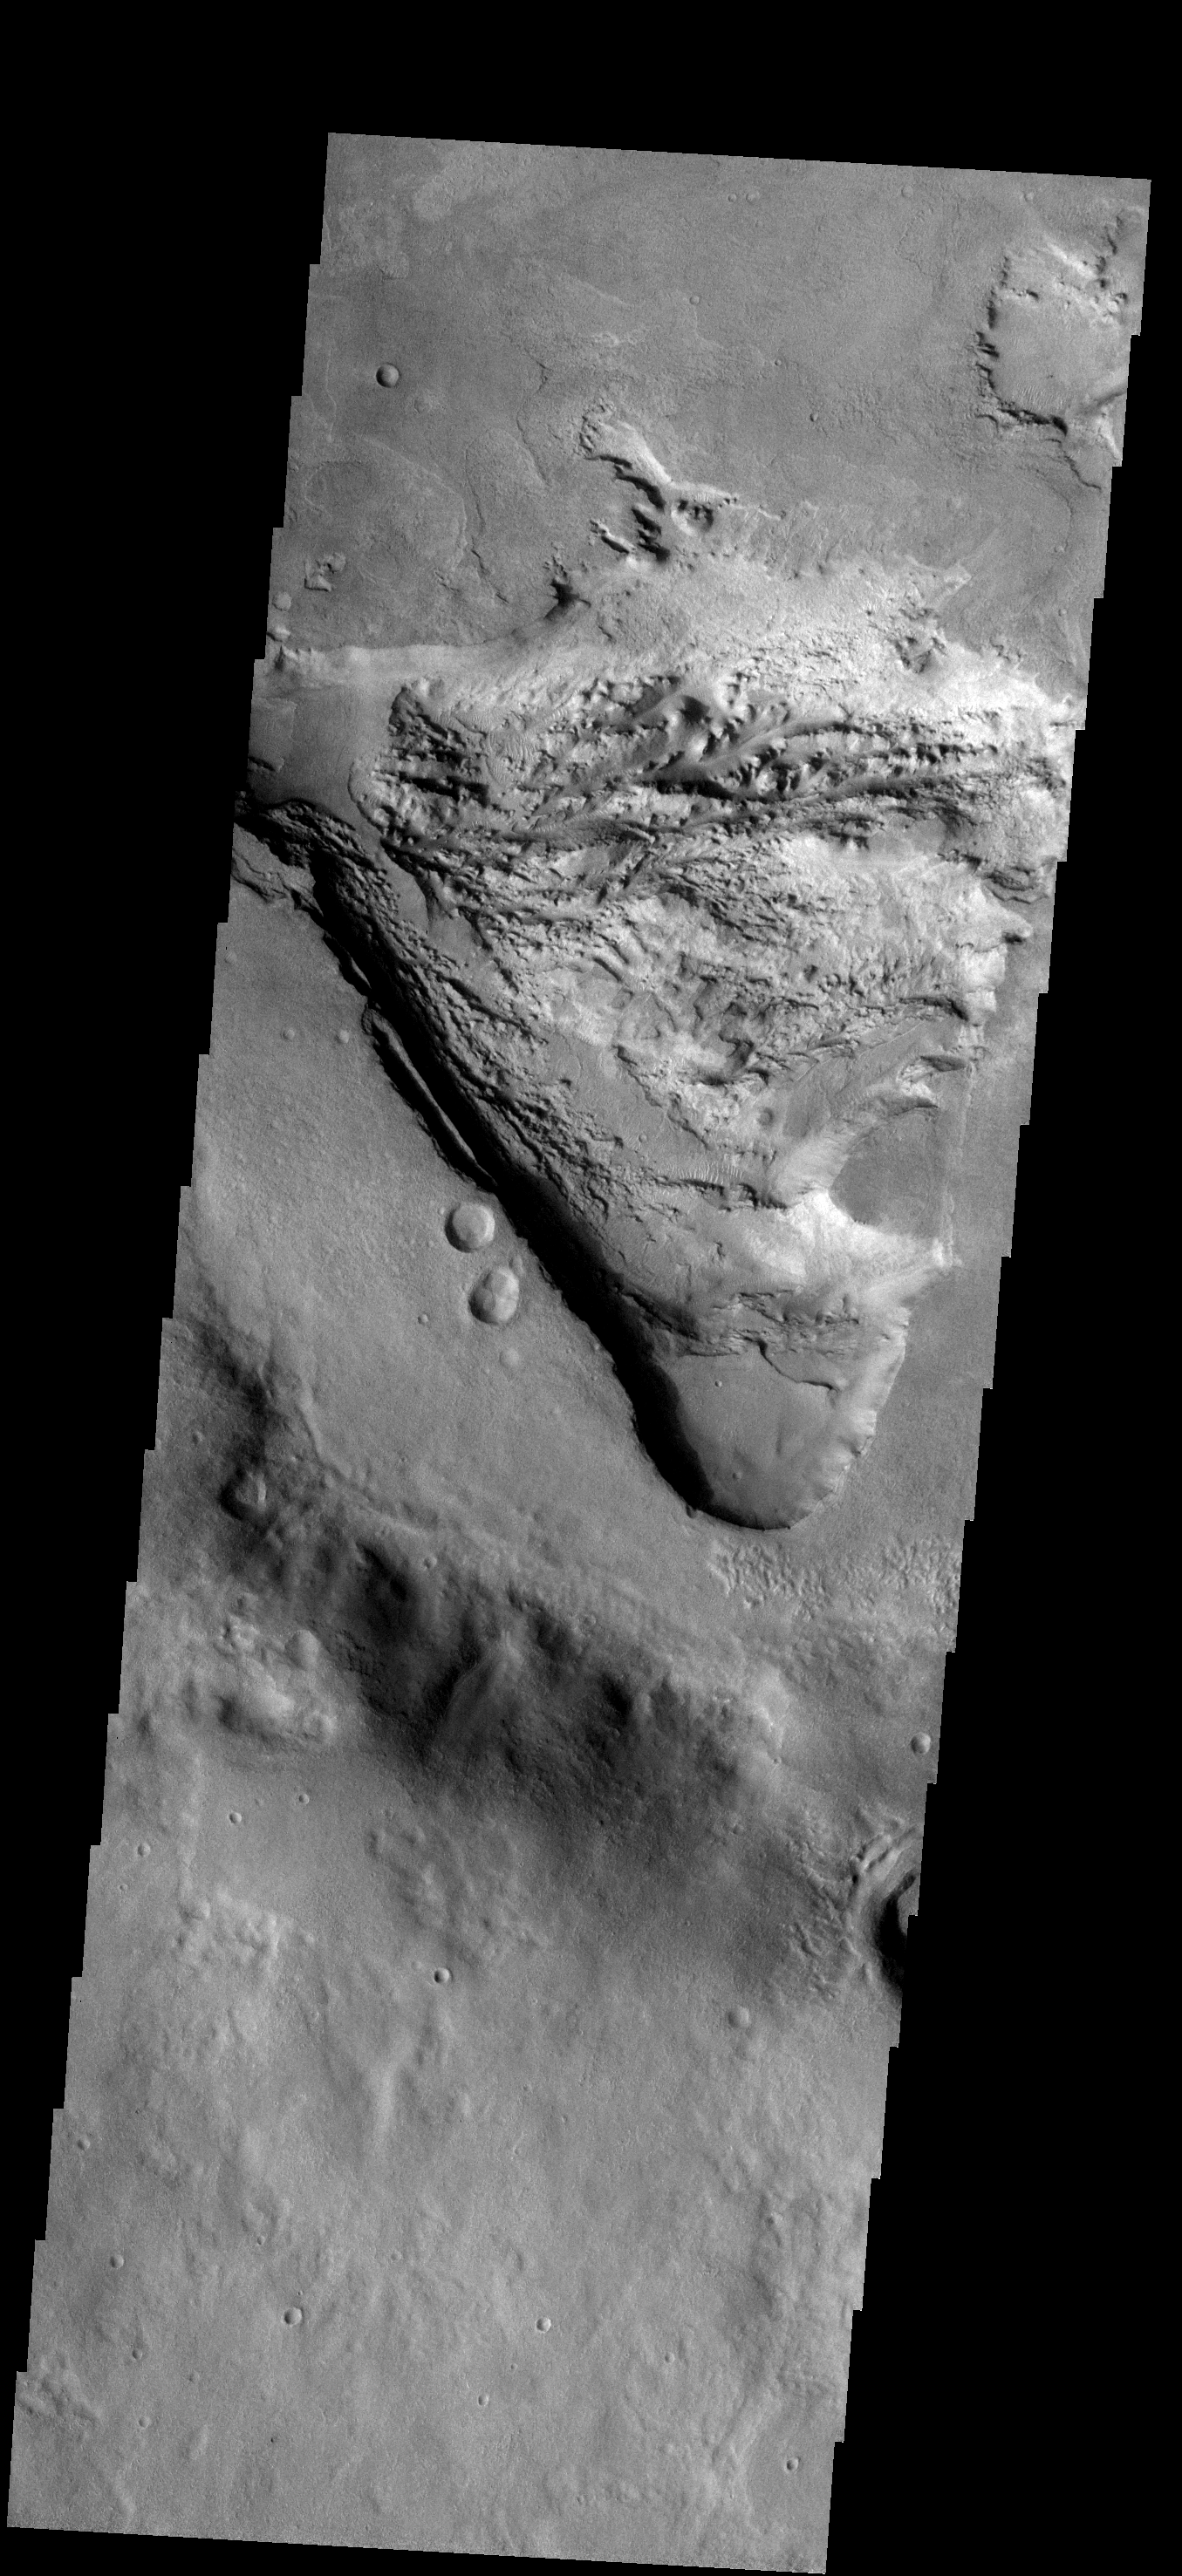

Fill/Remove

At one time the floor of this unnamed crater west of Hellas Basin was completely filled with material from rim to rim. As this image shows, part of that fill material is being removed. The hole that is formed shows that the fill material was layered. A very rough surface is located at the bottom of the hole.

Image information: VIS instrument. Latitude -32.3N, Longitude 41.1E. 17 meter/pixel resolution.

Please see the THEMIS Data Citation Note for details on crediting THEMIS images.

Note: this THEMIS visual image has not been radiometrically nor geometrically calibrated for this preliminary release. An empirical correction has been performed to remove instrumental effects. A linear shift has been applied in the cross-track and down-track direction to approximate spacecraft and planetary motion. Fully calibrated and geometrically projected images will be released through the Planetary Data System in accordance with Project policies at a later time.

NASA’s Jet Propulsion Laboratory manages the 2001 Mars Odyssey mission for NASA’s Office of Space Science, Washington, D.C. The Thermal Emission Imaging System (THEMIS) was developed by Arizona State University, Tempe, in collaboration with Raytheon Santa Barbara Remote Sensing. The THEMIS investigation is led by Dr. Philip Christensen at Arizona State University. Lockheed Martin Astronautics, Denver, is the prime contractor for the Odyssey project, and developed and built the orbiter. Mission operations are conducted jointly from Lockheed Martin and from JPL, a division of the California Institute of Technology in Pasadena.

Credit: NASA/JPL/ASU